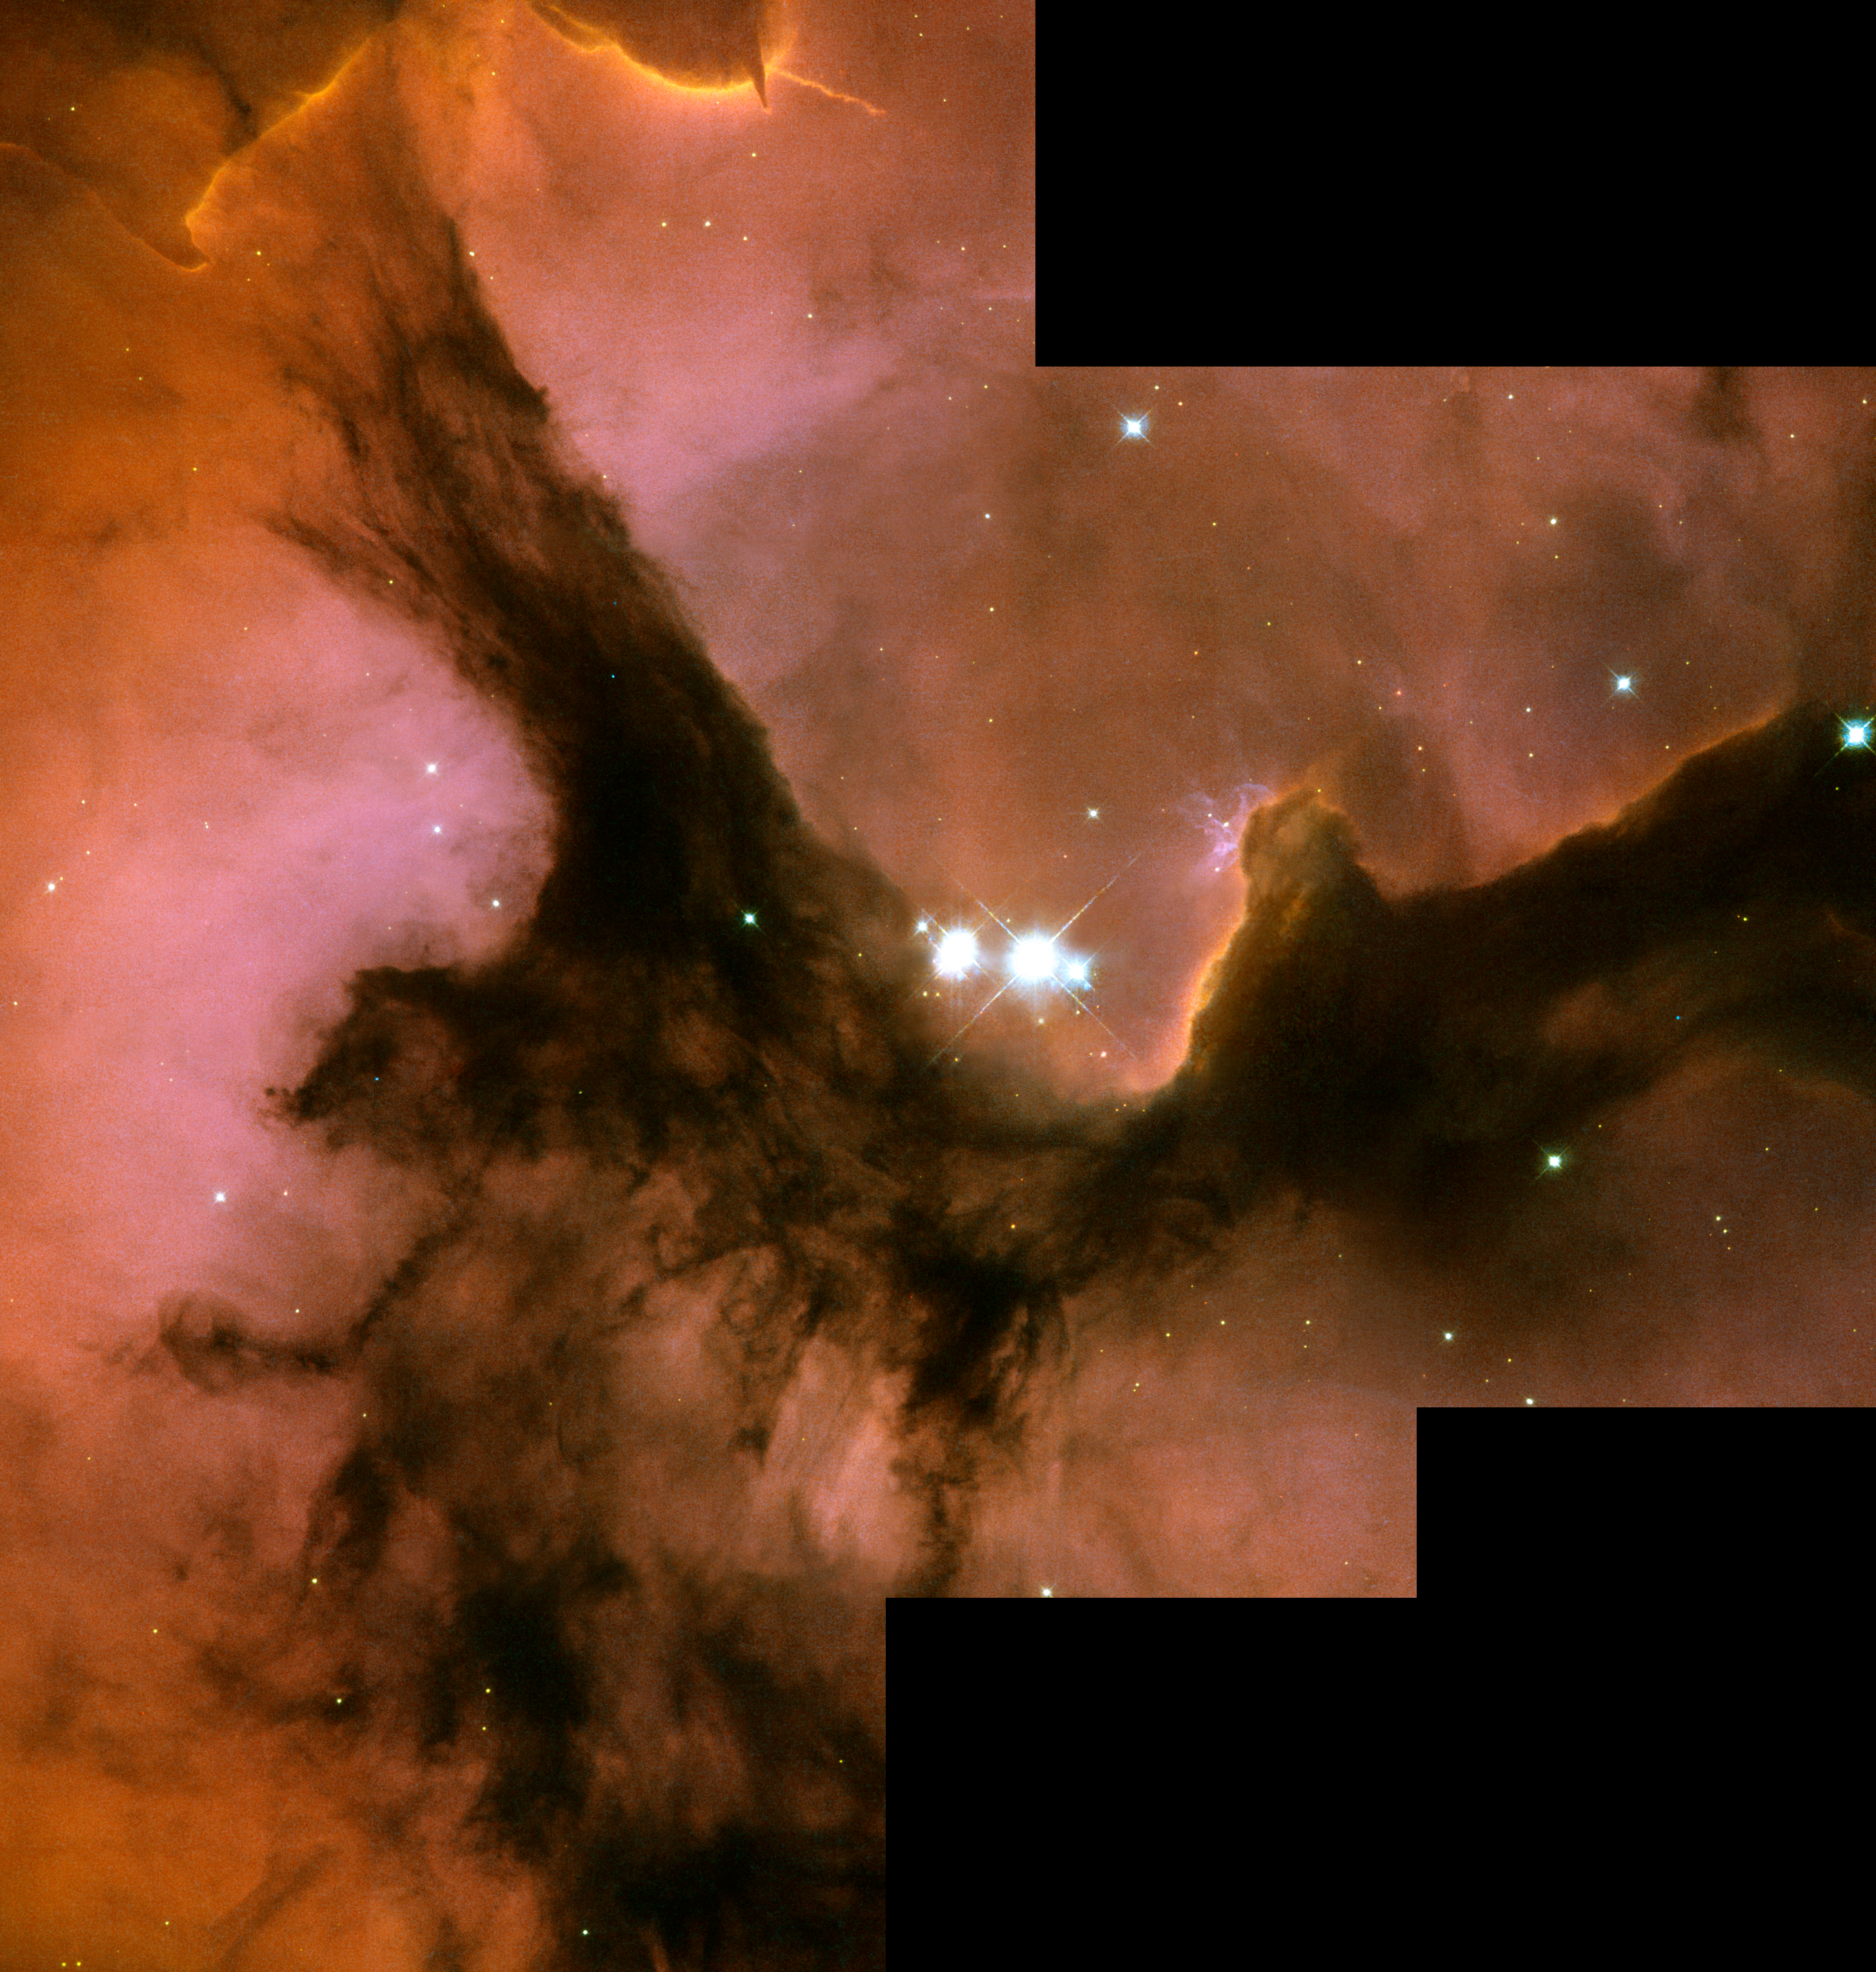

Trifid Nebula (Messier 20/NGC 6514)

Object Name: Trifid Nebula, M20, NGC 6514
Object Description: Emission Nebula; HII Region
Instrument: HST/WFPC2
Filters: F502N ([O III]), F656N (H-alpha), F673N ([S II])
Exposure Time: 1.7 hours

Blue: F502N ([O III]) Green: F673N ([S II]) Red: F656N (H-alpha)

Credit: NASA, ESA, and The Hubble Heritage Team (AURA/STScI); Acknowledgment: F. Yusef-Zadeh (Northwestern Univ.)